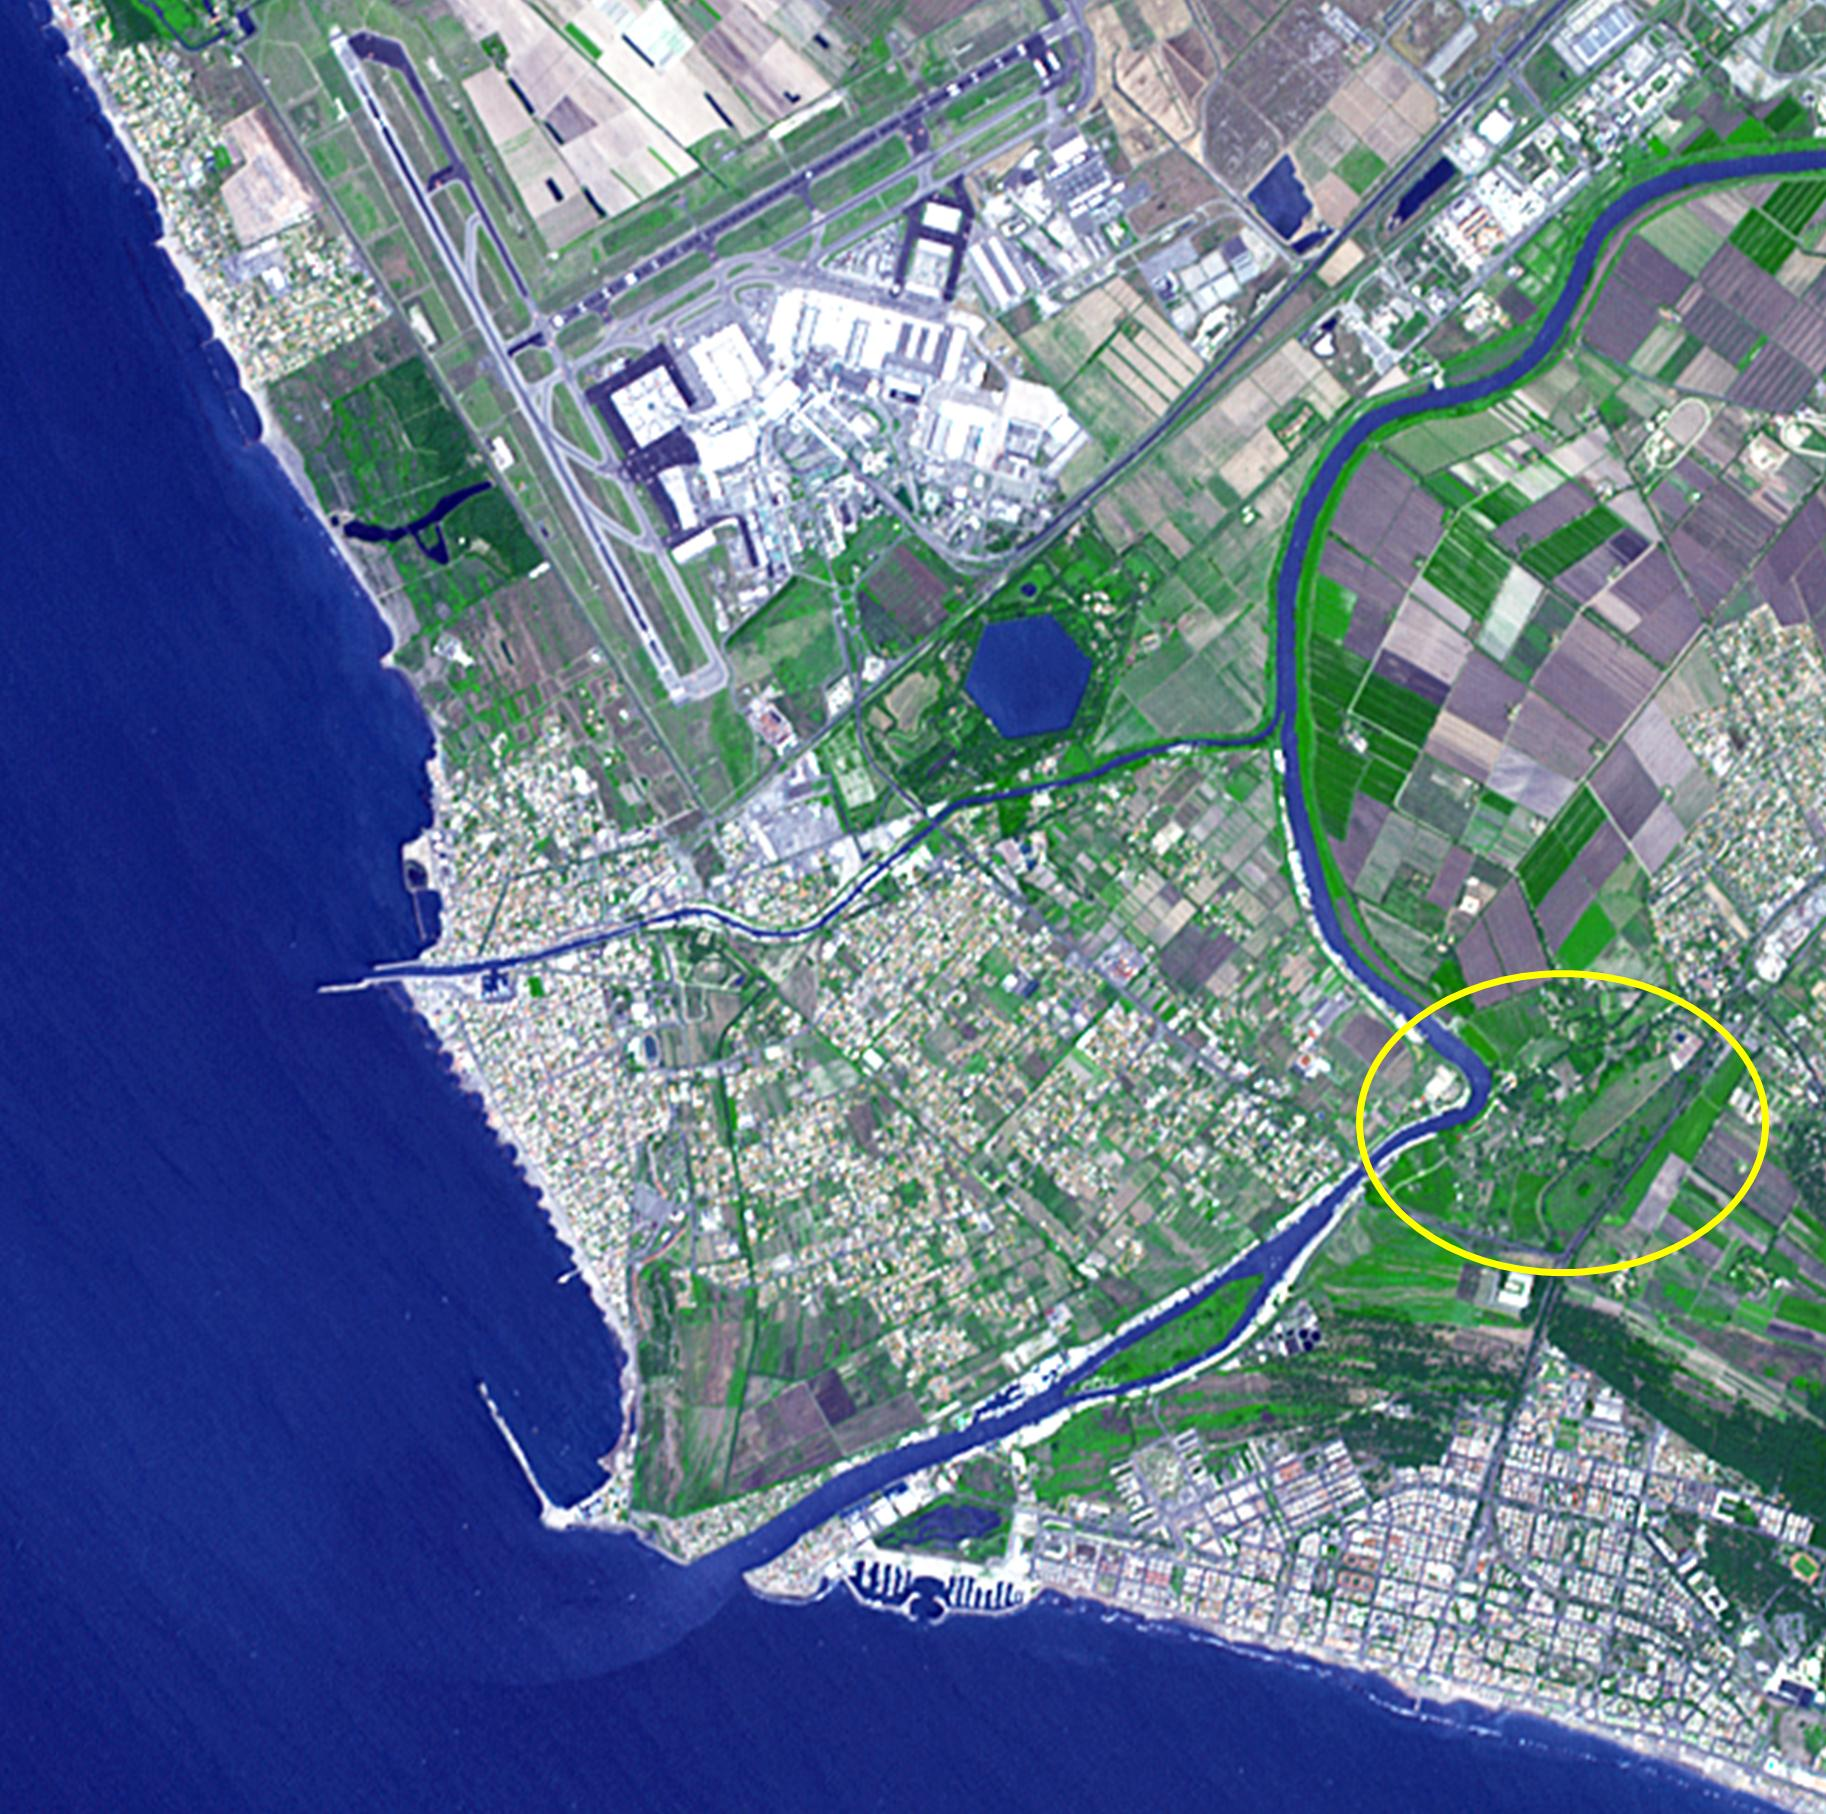

Portus, Italy

Thirty kilometers southwest of Rome lies what may be ancient Rome’s greatest engineering achievement: Portus. Built in the first century A.D., Portus was Rome’s principal maritime harbor, replacing the port city of Ostia on the Tiber River (circled area) that had become inadequate to handle the hundreds of ships loaded with food stuffs to feed Rome’s 1 million+ inhabitants. The hexagonal Trajanic Basin and the outer Claudian Basin (now silted up) formed a port complex without equal. In 2000 years, the coastline has moved seaward, and the Trajanic Basin is now a private lake. The image was acquired June 29, 2014, covers an area of 10 by 10 km, and is located at 41.7 degrees north, 12.3 degrees east.

With its 14 spectral bands from the visible to the thermal infrared wavelength region and its high spatial resolution of 15 to 90 meters (about 50 to 300 feet), ASTER images Earth to map and monitor the changing surface of our planet. ASTER is one of five Earth-observing instruments launched Dec. 18, 1999, on Terra. The instrument was built by Japan’s Ministry of Economy, Trade and Industry. A joint U.S./Japan science team is responsible for validation and calibration of the instrument and data products.

The broad spectral coverage and high spectral resolution of ASTER provides scientists in numerous disciplines with critical information for surface mapping and monitoring of dynamic conditions and temporal change. Example applications are: monitoring glacial advances and retreats; monitoring potentially active volcanoes; identifying crop stress; determining cloud morphology and physical properties; wetlands evaluation; thermal pollution monitoring; coral reef degradation; surface temperature mapping of soils and geology; and measuring surface heat balance.

The U.S. science team is located at NASA’s Jet Propulsion Laboratory, Pasadena, Calif. The Terra mission is part of NASA’s Science Mission Directorate, Washington, D.C.

Credit: NASA/GSFC/METI/ERSDAC/JAROS, and U.S./Japan ASTER Science Team